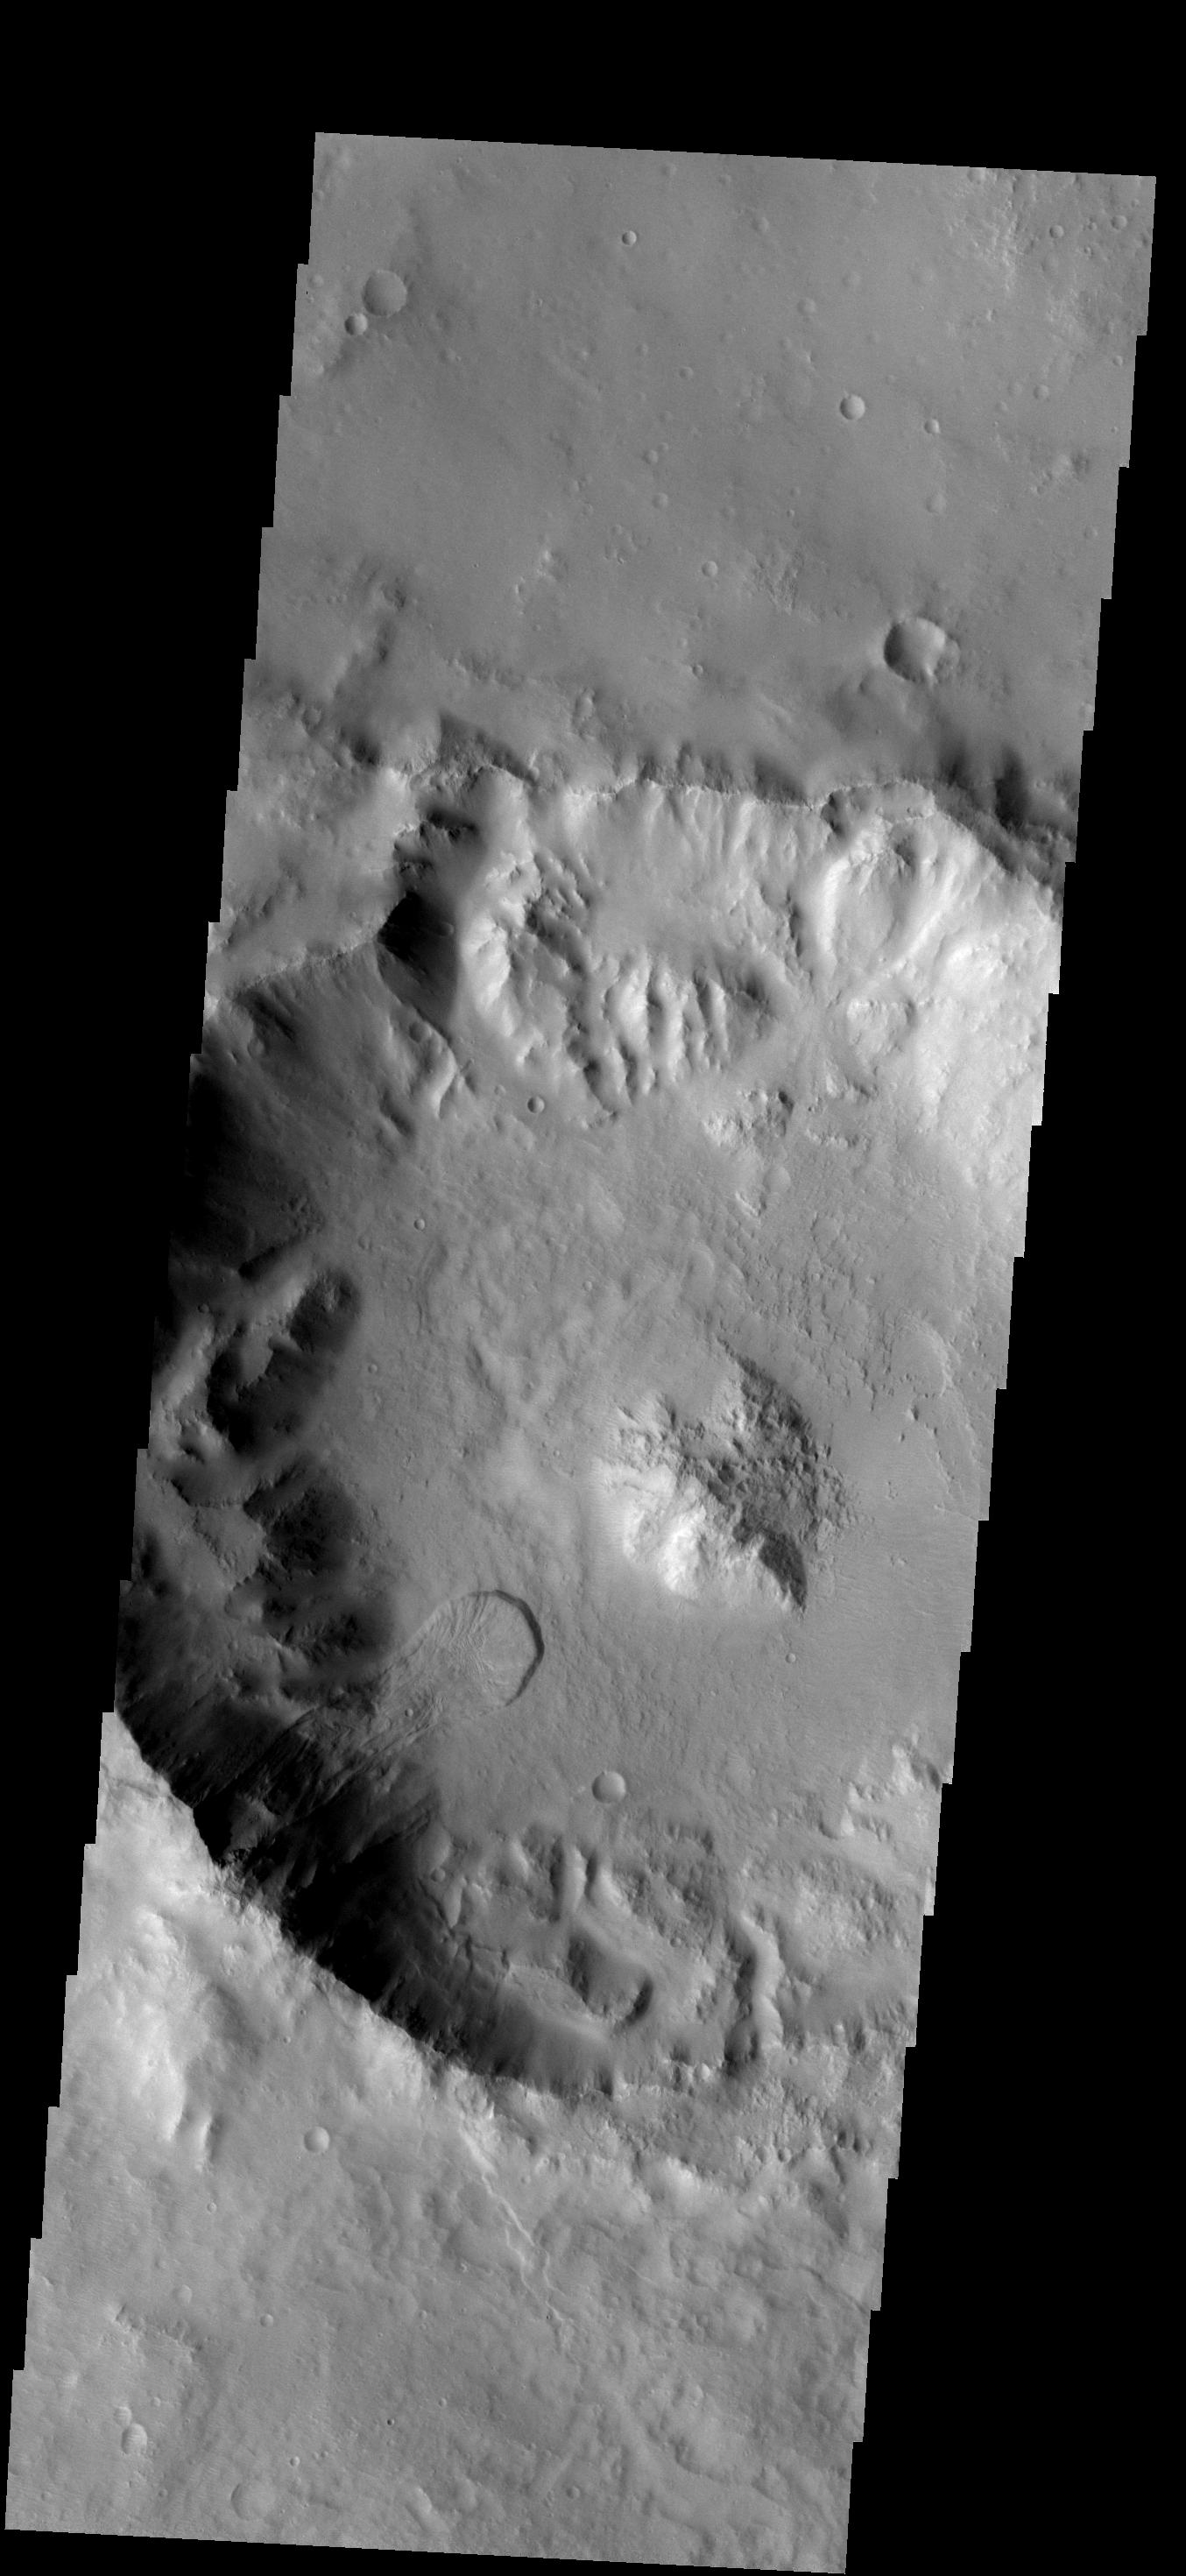

Crater Landslide

This landslide occurs in an unnamed crater southeast of Millochau Crater.

Image information: VIS instrument. Latitude -24.4N, Longitude 87.5E. 17 meter/pixel resolution.

Note: this THEMIS visual image has not been radiometrically nor geometrically calibrated for this preliminary release. An empirical correction has been performed to remove instrumental effects. A linear shift has been applied in the cross-track and down-track direction to approximate spacecraft and planetary motion. Fully calibrated and geometrically projected images will be released through the Planetary Data System in accordance with Project policies at a later time.

NASA’s Jet Propulsion Laboratory manages the 2001 Mars Odyssey mission for NASA’s Office of Space Science, Washington, D.C. The Thermal Emission Imaging System (THEMIS) was developed by Arizona State University, Tempe, in collaboration with Raytheon Santa Barbara Remote Sensing. The THEMIS investigation is led by Dr. Philip Christensen at Arizona State University. Lockheed Martin Astronautics, Denver, is the prime contractor for the Odyssey project, and developed and built the orbiter. Mission operations are conducted jointly from Lockheed Martin and from JPL, a division of the California Institute of Technology in Pasadena.

Credit: NASA/JPL/ASU